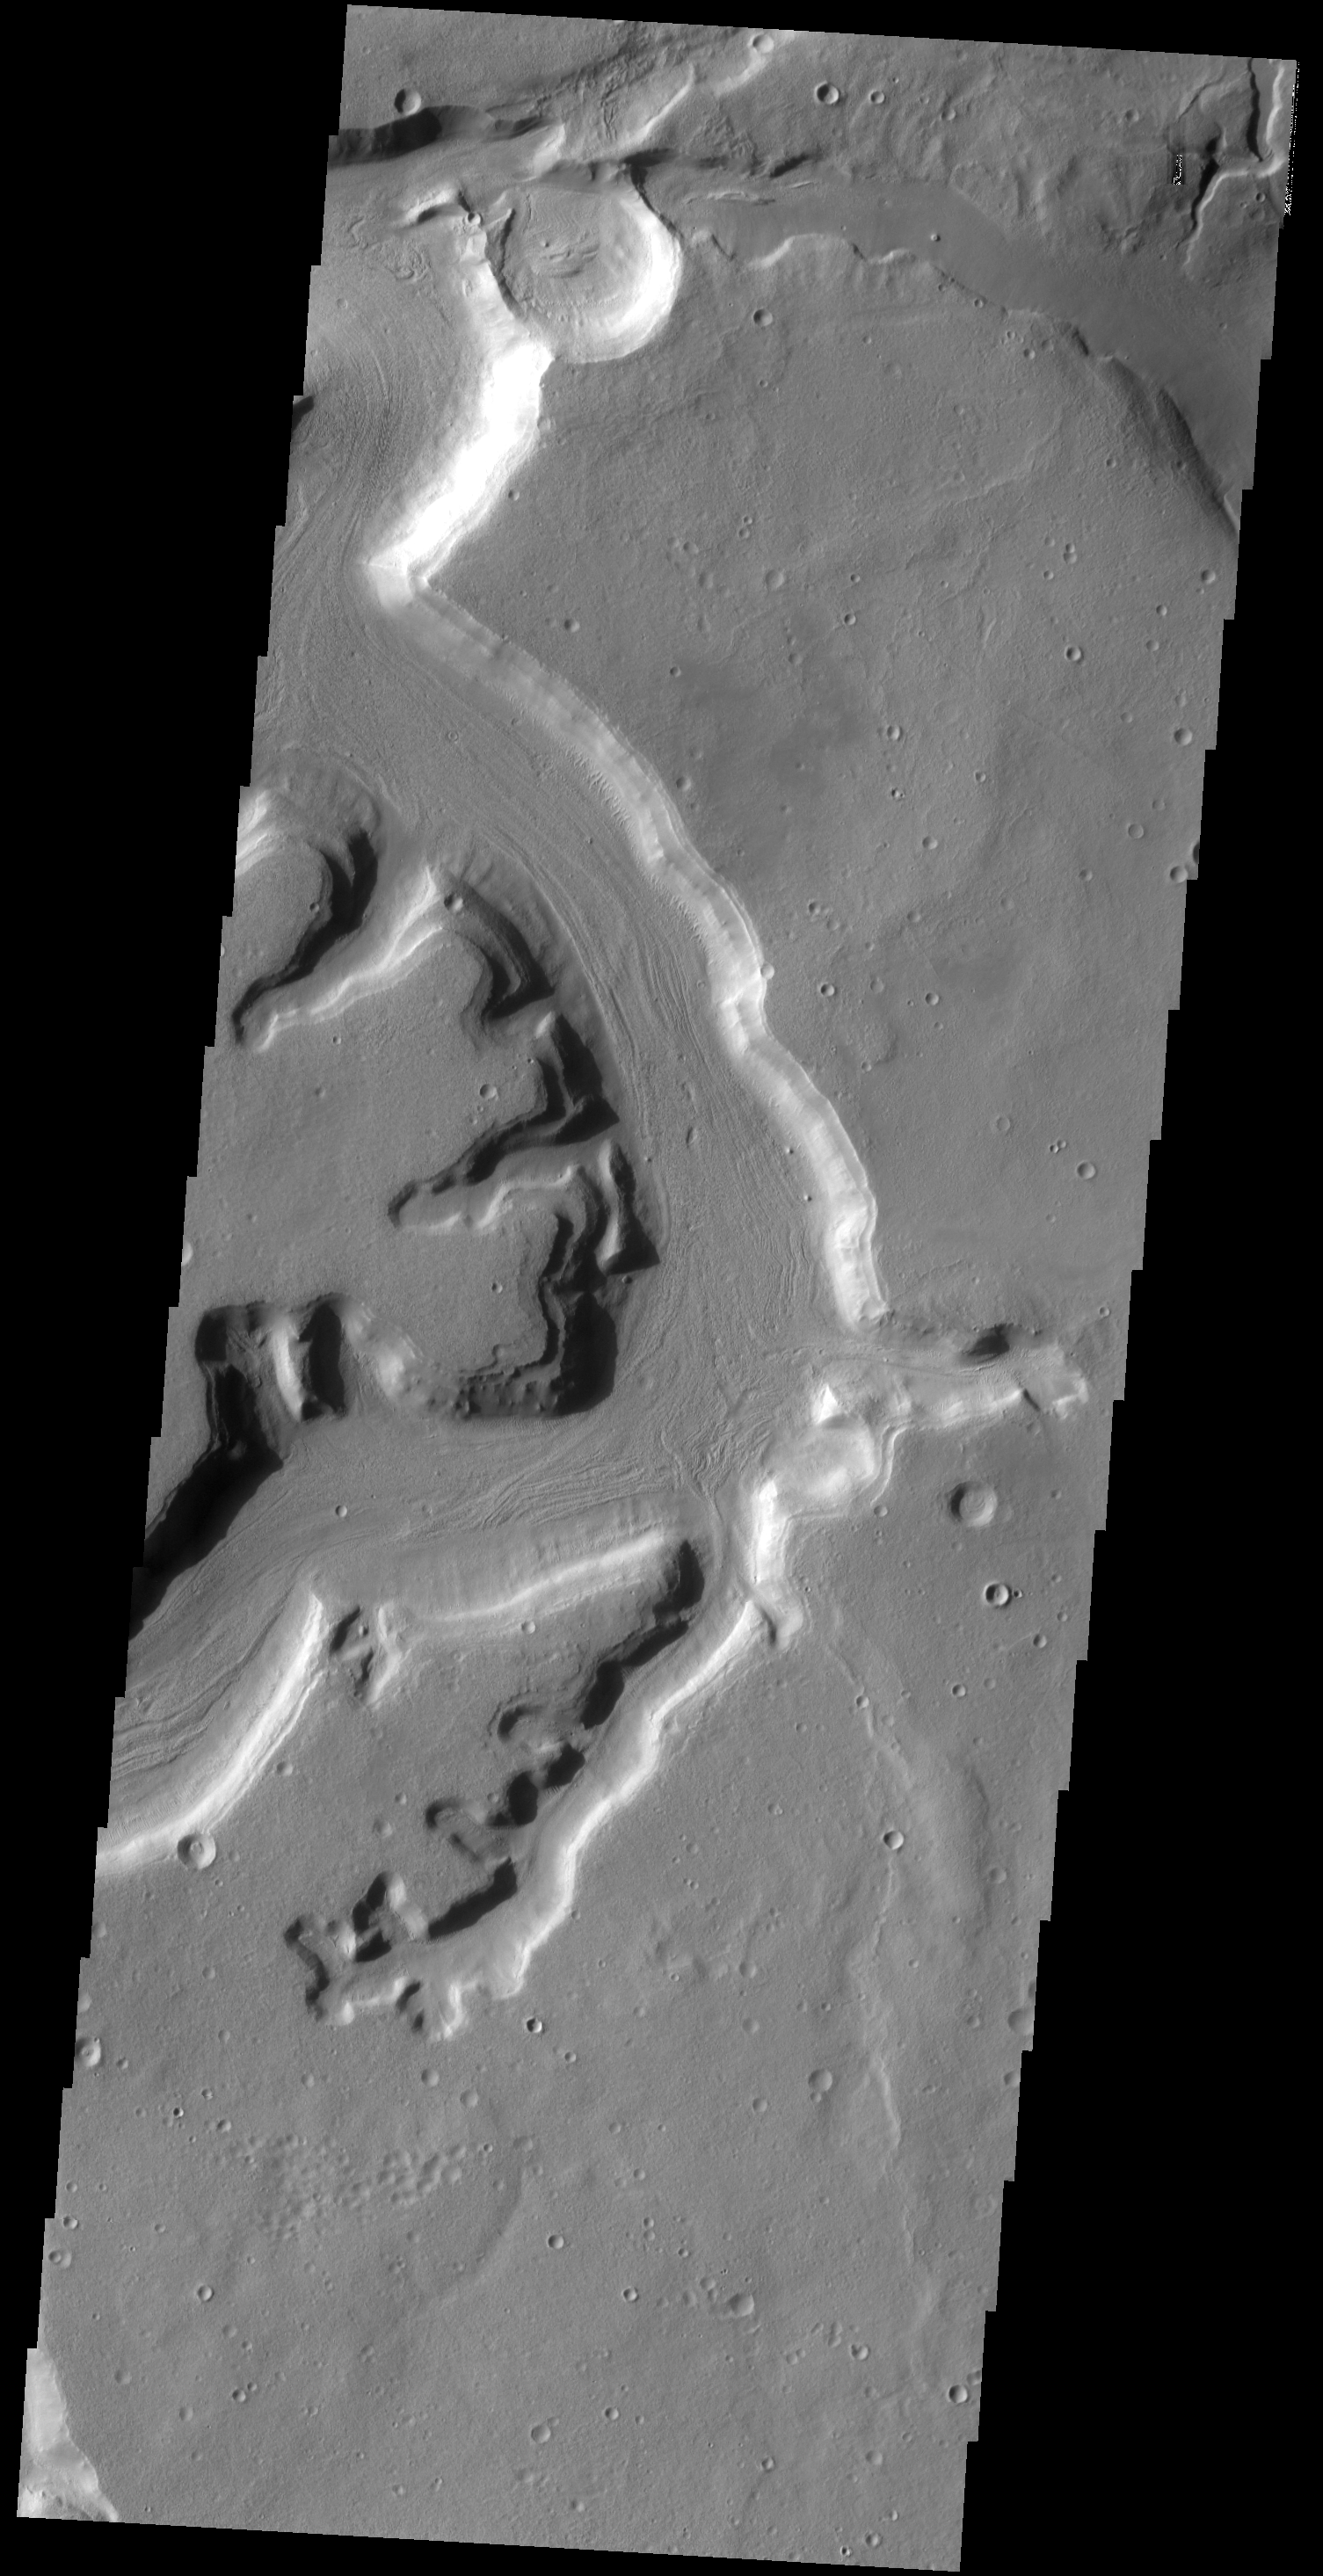

Mamers Valles

The channels in this VIS image are part of a complex valley system called Mamers Valles. Mamers Valles is located on the northern margin of Arabia Terra.

Credit: NASA/JPL-Caltech/ASU